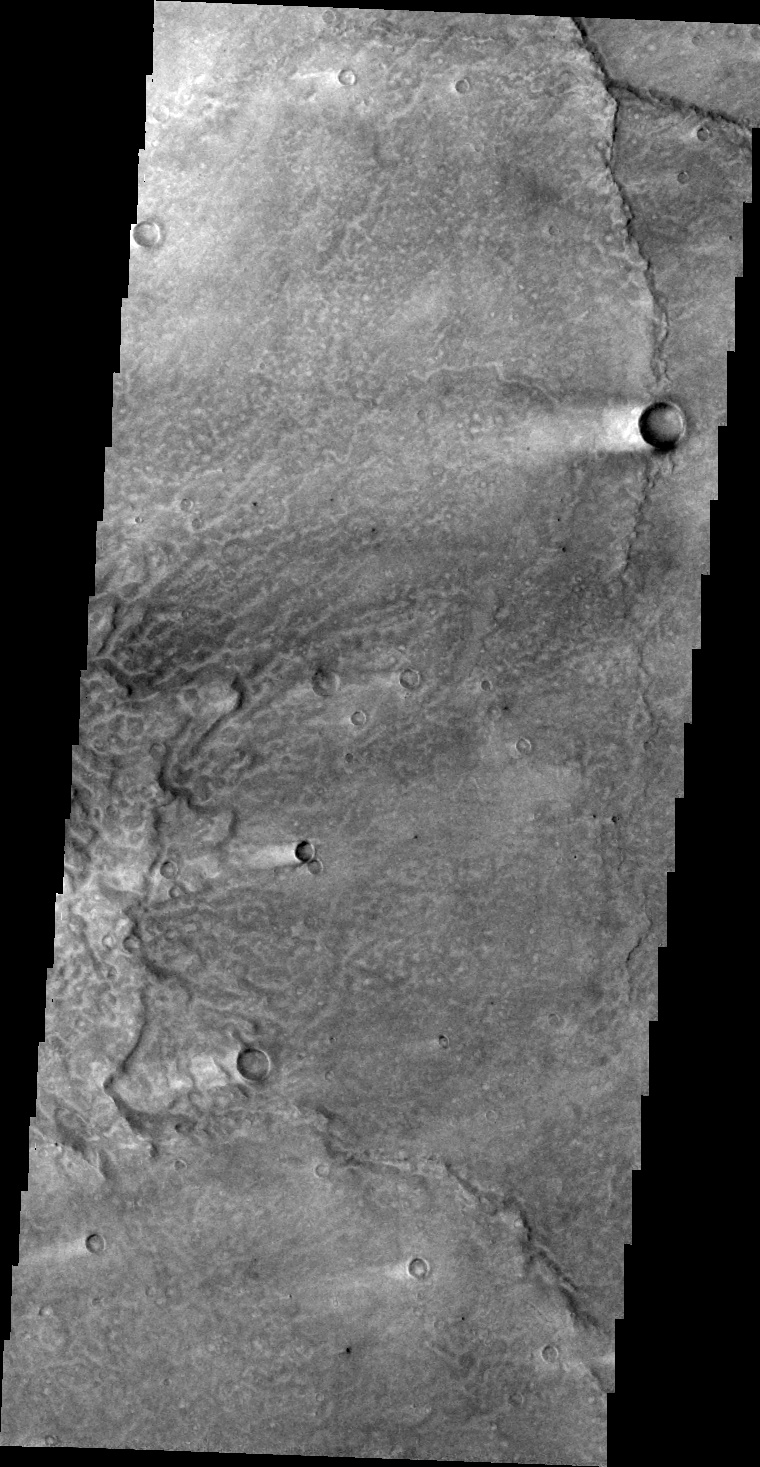

Windstreaks

The ‘tails’ behind these craters in Syrtis Major are windstreaks. Winds have removed and deposited fine material around the craters. The winds were blowing from right to left – east to west.

Image information: VIS instrument. Latitude 10.5N, Longitude 69.8E. 46 meter/pixel resolution.

Please see the THEMIS Data Citation Note for details on crediting THEMIS images.

Note: this THEMIS visual image has not been radiometrically nor geometrically calibrated for this preliminary release. An empirical correction has been performed to remove instrumental effects. A linear shift has been applied in the cross-track and down-track direction to approximate spacecraft and planetary motion. Fully calibrated and geometrically projected images will be released through the Planetary Data System in accordance with Project policies at a later time.

NASA’s Jet Propulsion Laboratory manages the 2001 Mars Odyssey mission for NASA’s Office of Space Science, Washington, D.C. The Thermal Emission Imaging System (THEMIS) was developed by Arizona State University, Tempe, in collaboration with Raytheon Santa Barbara Remote Sensing. The THEMIS investigation is led by Dr. Philip Christensen at Arizona State University. Lockheed Martin Astronautics, Denver, is the prime contractor for the Odyssey project, and developed and built the orbiter. Mission operations are conducted jointly from Lockheed Martin and from JPL, a division of the California Institute of Technology in Pasadena.

Credit: NASA/JPL/ASU